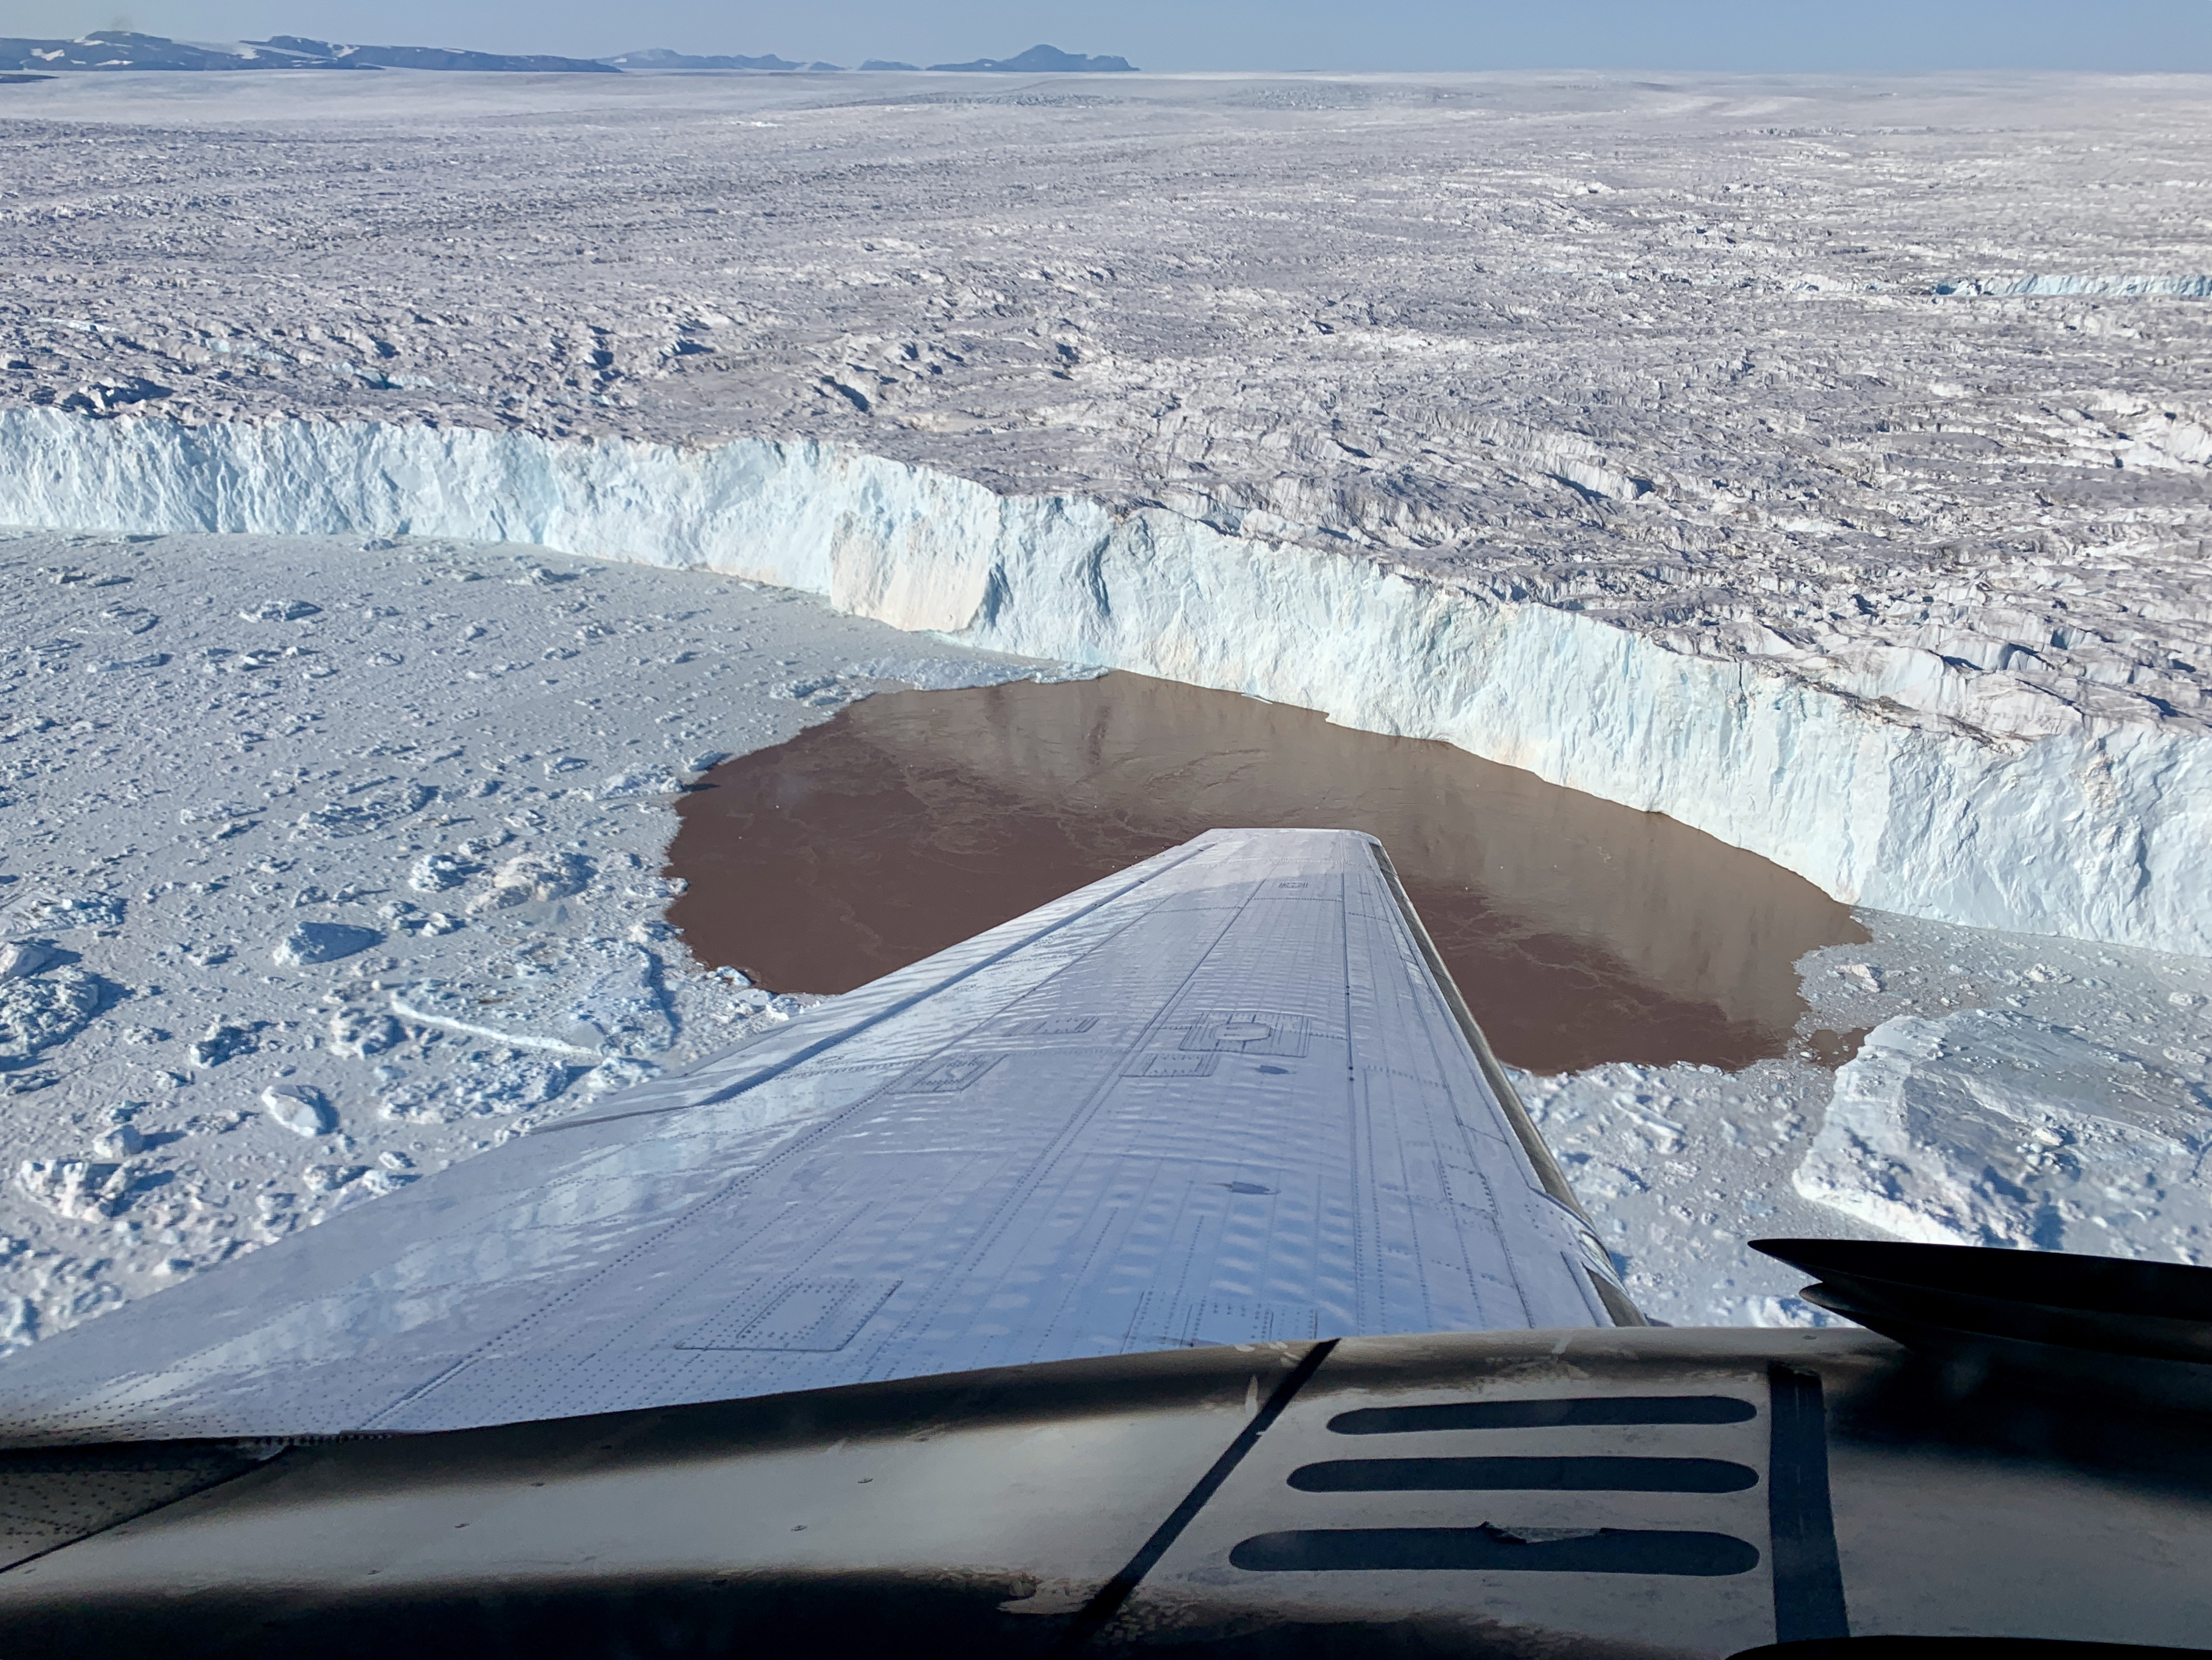

Glacier Undercutting in Action

In this aerial view, a glacier along Greenland’s craggy coastline is actively undergoing undercutting, a process in which meltwater flowing out from the bottom of the glacier enters the fjord. The brown water in front of the glacier is caused by sediment being dredged up from the base of the glacier by meltwater plumes reaching the surface of the fjord.

Because the meltwater contains no salt, it is lighter and rises through the saltier ocean water, dragging the warm ocean water into contact with the ice at the glacier’s base. The result is increased melting at the bottom of the glacier, which creates and overhanging layer of ice that breaks off (or calves) as icebergs. As the climate warms, the ocean water temperature and the amount of meltwater both increase, combining to hasten this undercutting process and speed up the ice loss from Greenland’s Ice Sheet.

The image was taken on Aug. 25, 2019 by a probe-dropping airplane as part of the Oceans Melting Greenland (OMG) mission. OMG has been studying glaciers that plunge into Greenland’s steep-sided inlets, or fjords, for the past five years, gathering precise measurements of fjord depth and water salinity from probes dropped by plane, supplemented by measurements made by boat. The aim is to better understand how the warming ocean water around Greenland is hastening ice melt and calving of these marine-terminating glaciers.

Credit: NASA/JPL-Caltech